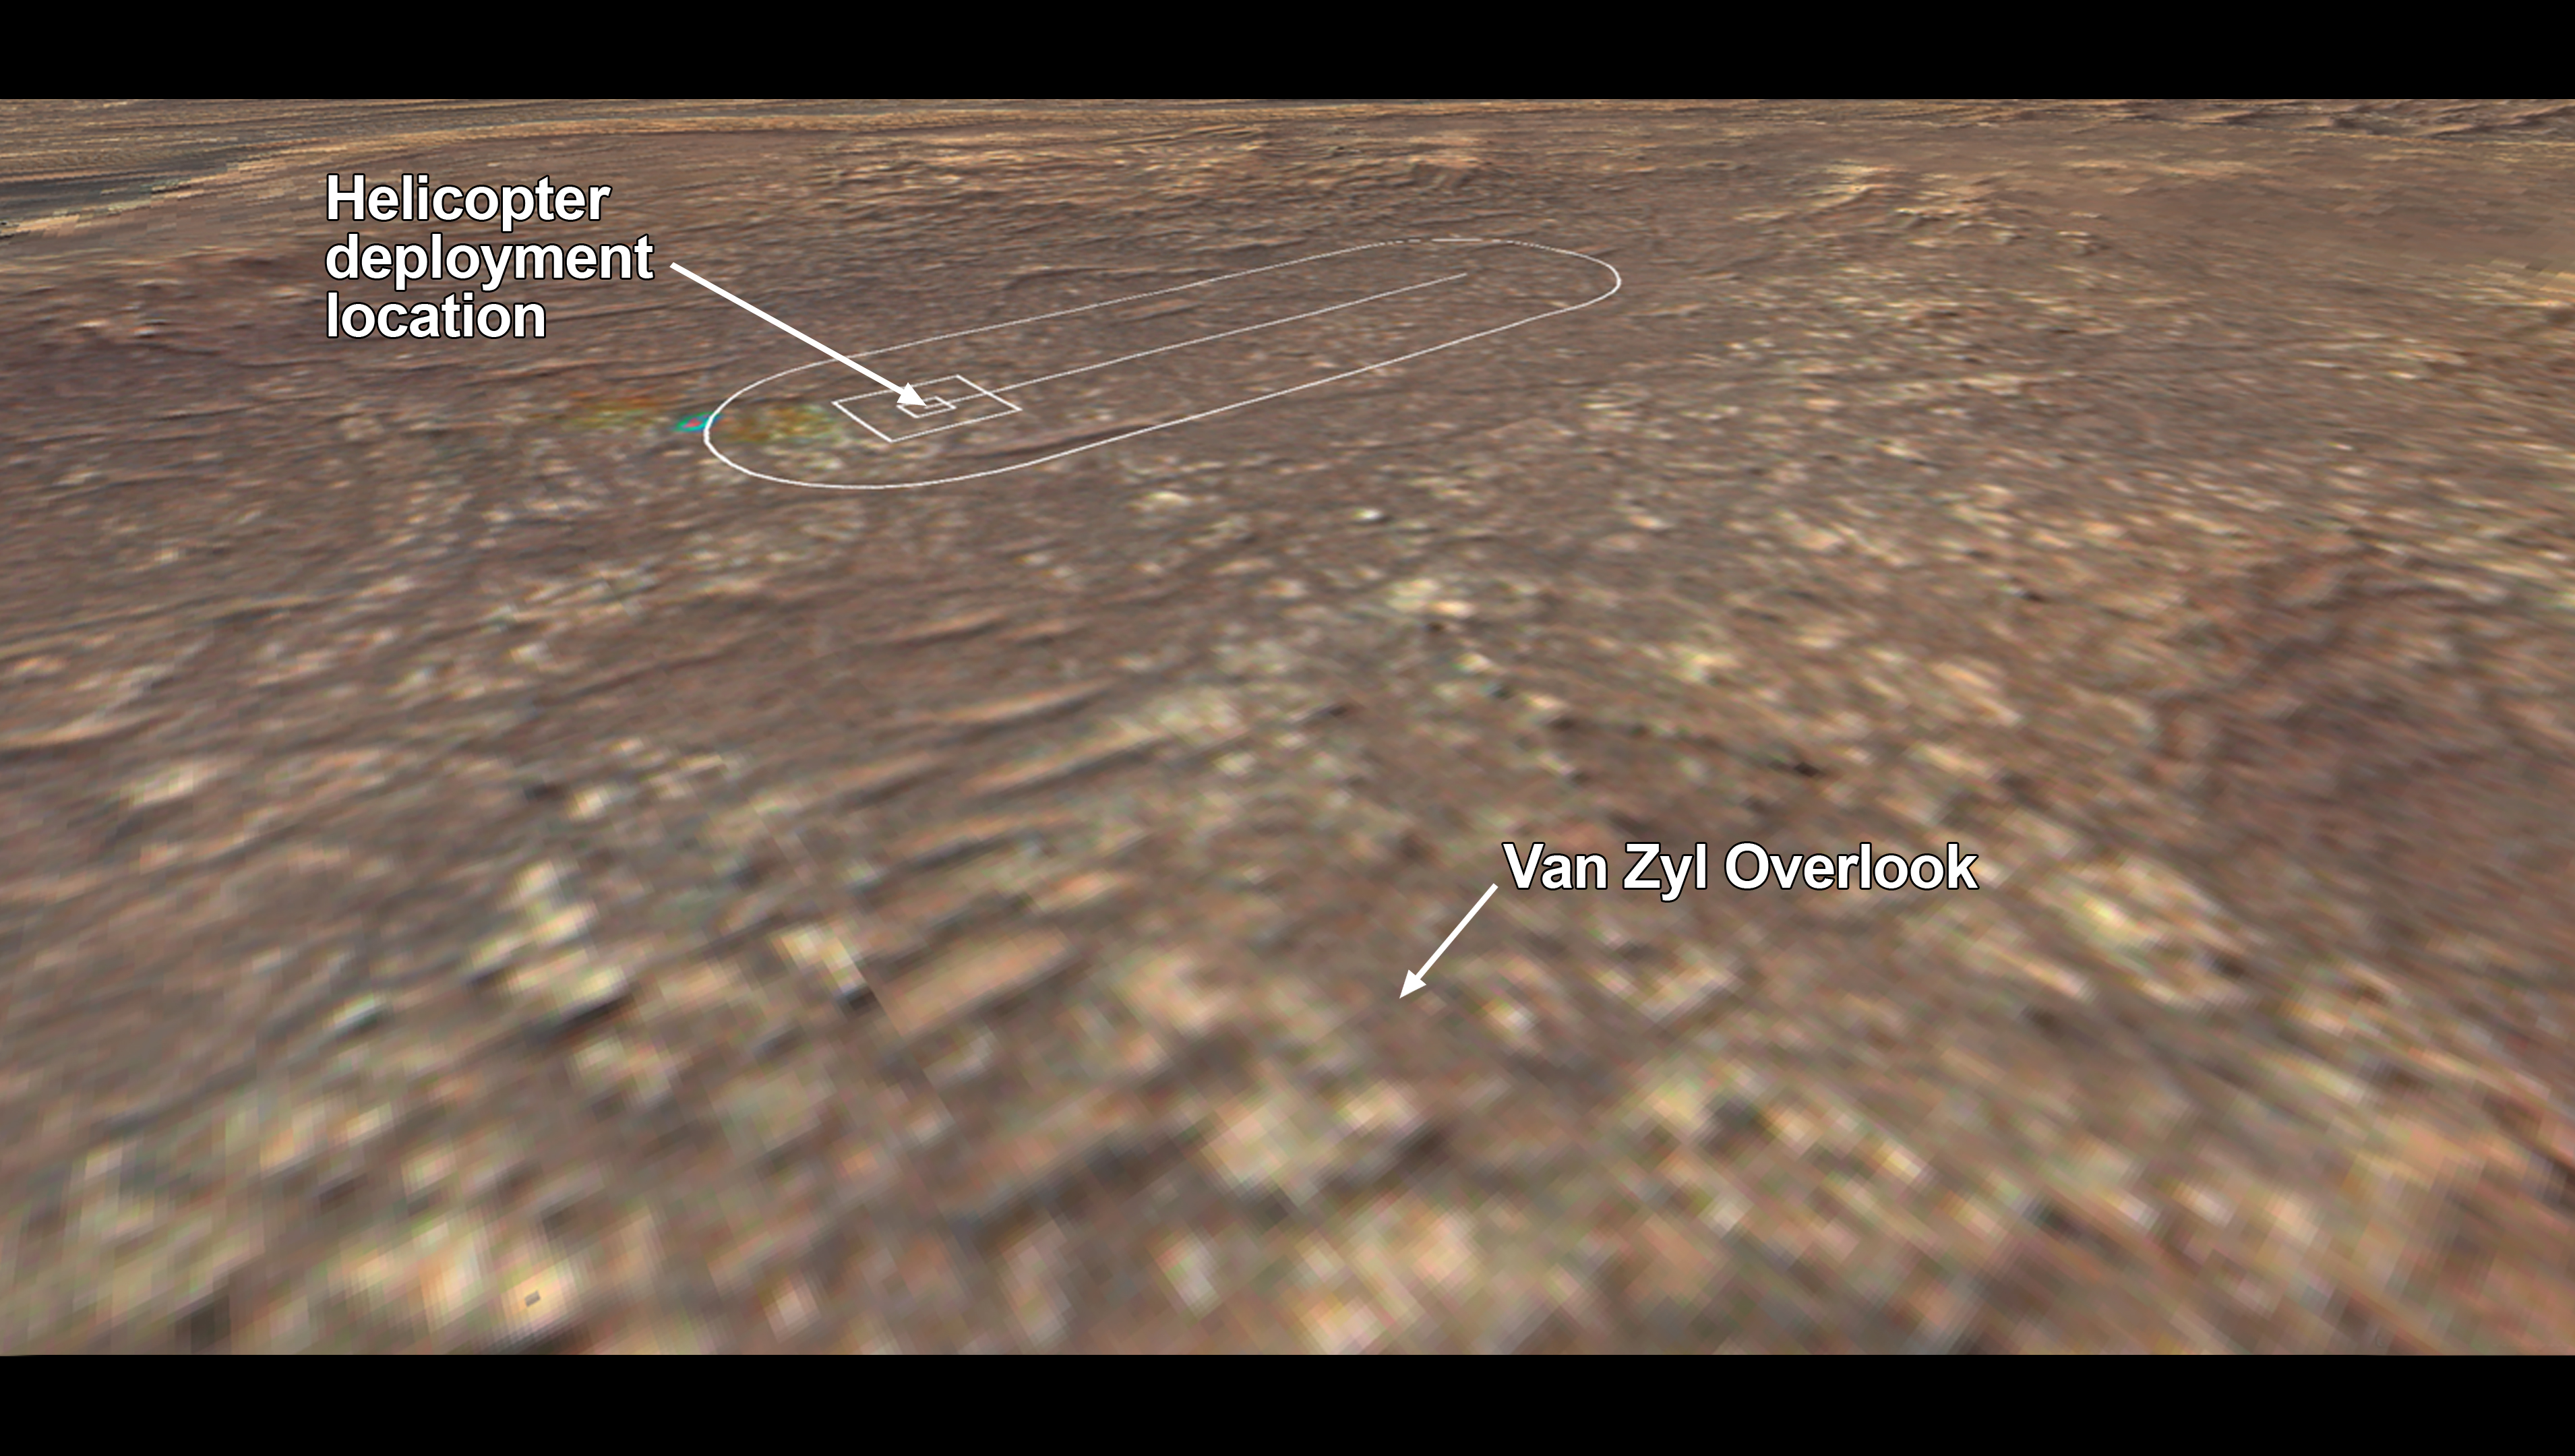

Van Zyl Overlook

The location where NASA’s Mars 2020 Perseverance rover will observe the Ingenuity Mars Helicopter’s attempt at powered controlled flight at Mars is called “Van Zyl Overlook,” after Jakob van Zyl. Van Zyl was the team’s longtime colleague, mentor, and leader at NASA’s Jet Propulsion Laboratory in Southern California. He passed away unexpectedly in August 2020, about a month after the launch of Perseverance.

Van Zyl joined JPL in 1986 and served in crucial roles at the Lab over a 33-year career, including as director for the Astronomy and Physics Directorate, associate director for project formulation and strategy, and finally director for the Solar System Exploration Directorate.

As leader of solar system exploration at JPL, he oversaw successful operations of such NASA missions as Juno, Dawn, and Cassini, the implementation of the Mars InSight lander and MarCO CubeSats, as well as ongoing development of Europa Clipper, Psyche, and all of JPL’s instruments and Ingenuity.

Credit: NASA/JPL-Caltech